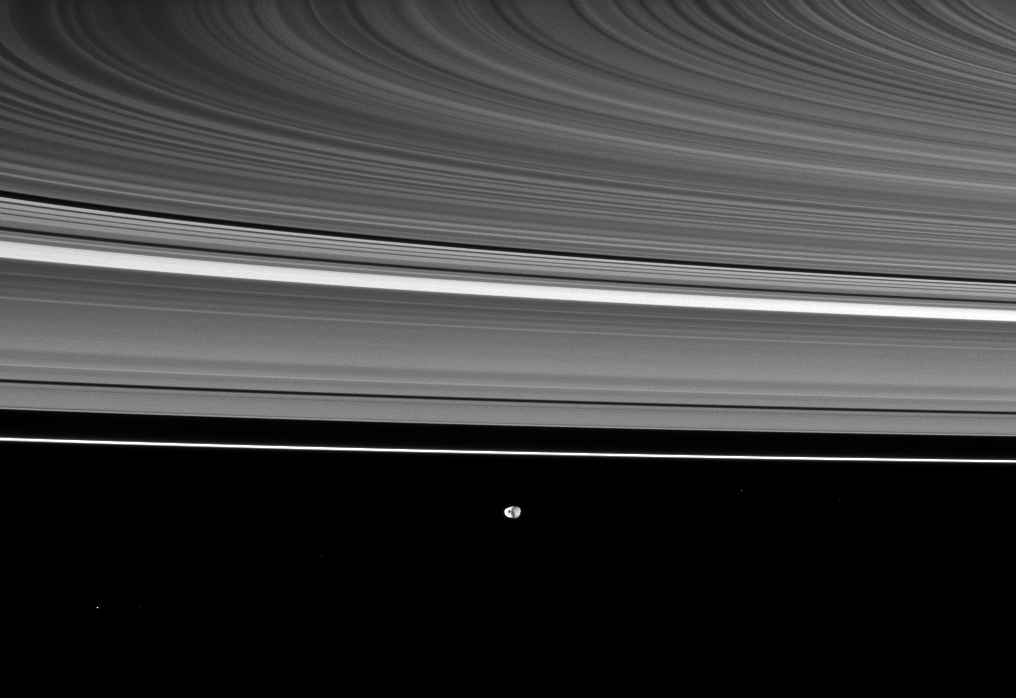

Beyond Curved Rings

Saturn’s rings appear curved in this Cassini spacecraft view, which also shows the moon Janus in the distance.

Janus (179 kilometers, or 111 miles across) is at the bottom of the image and is farther from the spacecraft than the rings are. Near the top of the image the rings appear curved because this view was captured using the narrow-angle camera to show a portion of the rings off the ansa and because Cassini is very near the ringplane.

This view looks toward the southern, unilluminated side of the rings from about 4 degrees below the ringplane. Several background stars are visible.

The image was taken in visible light with the Cassini spacecraft narrow-angle camera on July 20, 2010. The view was acquired at a distance of approximately 2.1 million kilometers (1.3 million miles) from Janus. Image scale is 13 kilometers (8 miles) per pixel.

The Cassini-Huygens mission is a cooperative project of NASA, the European Space Agency and the Italian Space Agency. The Jet Propulsion Laboratory, a division of the California Institute of Technology in Pasadena, manages the mission for NASA’s Science Mission Directorate, Washington, D.C. The Cassini orbiter and its two onboard cameras were designed, developed and assembled at JPL. The imaging operations center is based at the Space Science Institute in Boulder, Colo.

Credit: NASA/JPL/Space Science Institute